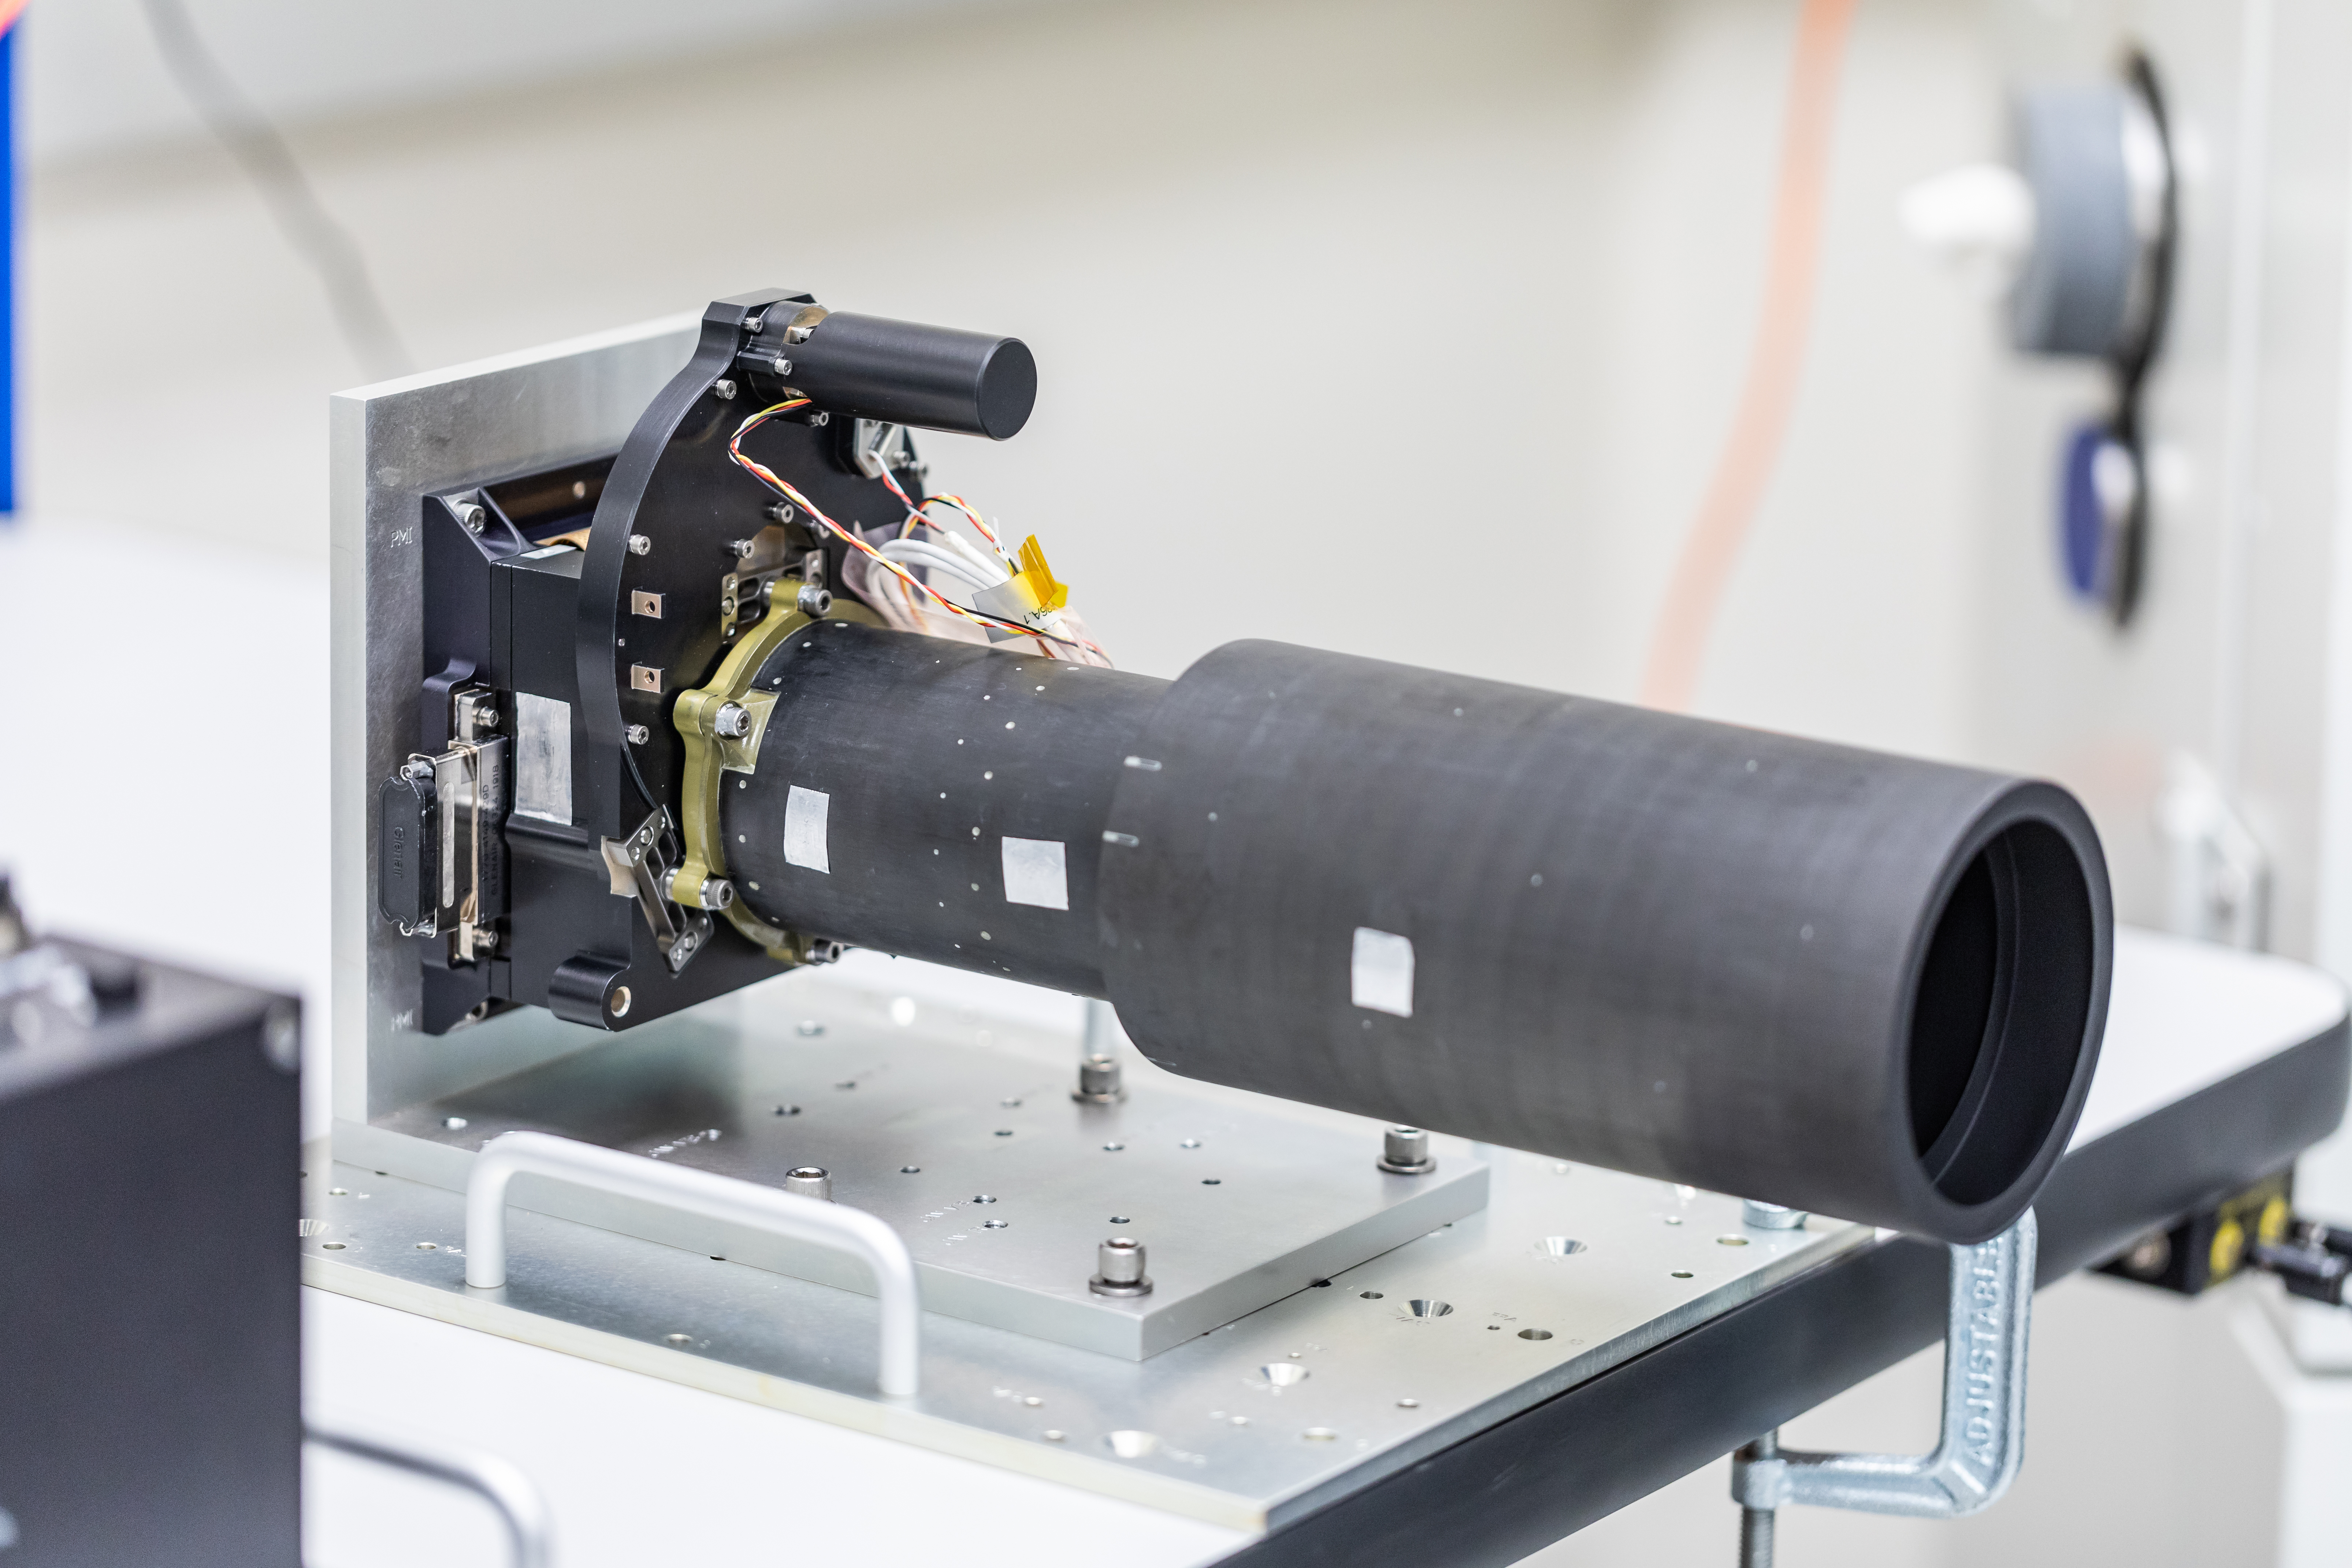

Psyche’s Imager in Progress

This photo shows Psyche’s multispectral imager, in the process of assembly and testing on Sept. 13, 2021, at Malin Space Science Systems in San Diego, California.

Psyche, set to launch in August 2022, will investigate a metal-rich asteroid of the same name, which lies in the main asteroid belt between Mars and Jupiter. Scientists believe the asteroid could be part or all of the iron-rich interior of an early planetary building block that was stripped of its outer rocky shell as it repeatedly collided with other large bodies during the early formation of the solar system.

The multispectral imager is sensitive to visible light like we can see with our eyes, but also to light just beyond what humans can see, using filters in the ultraviolet and near-infrared wavelengths. The photos taken in these filters will reveal the asteroid’s geology and topography, and could help determine the mineralogy of any rocky material that may exist on the surface of Psyche.

Arizona State University in Tempe leads the Psyche mission. JPL is responsible for the mission’s overall management, system engineering, integration and test, and mission operations. Maxar Technologies in Palo Alto, California, supplied the spacecraft’s high-power solar electric propulsion chassis. The development of the multispectral imager is led by Arizona State University, in collaboration with Malin Space Science Systems in San Diego, California.

Credit: NASA/JPL-Caltech/ASU/MSSS